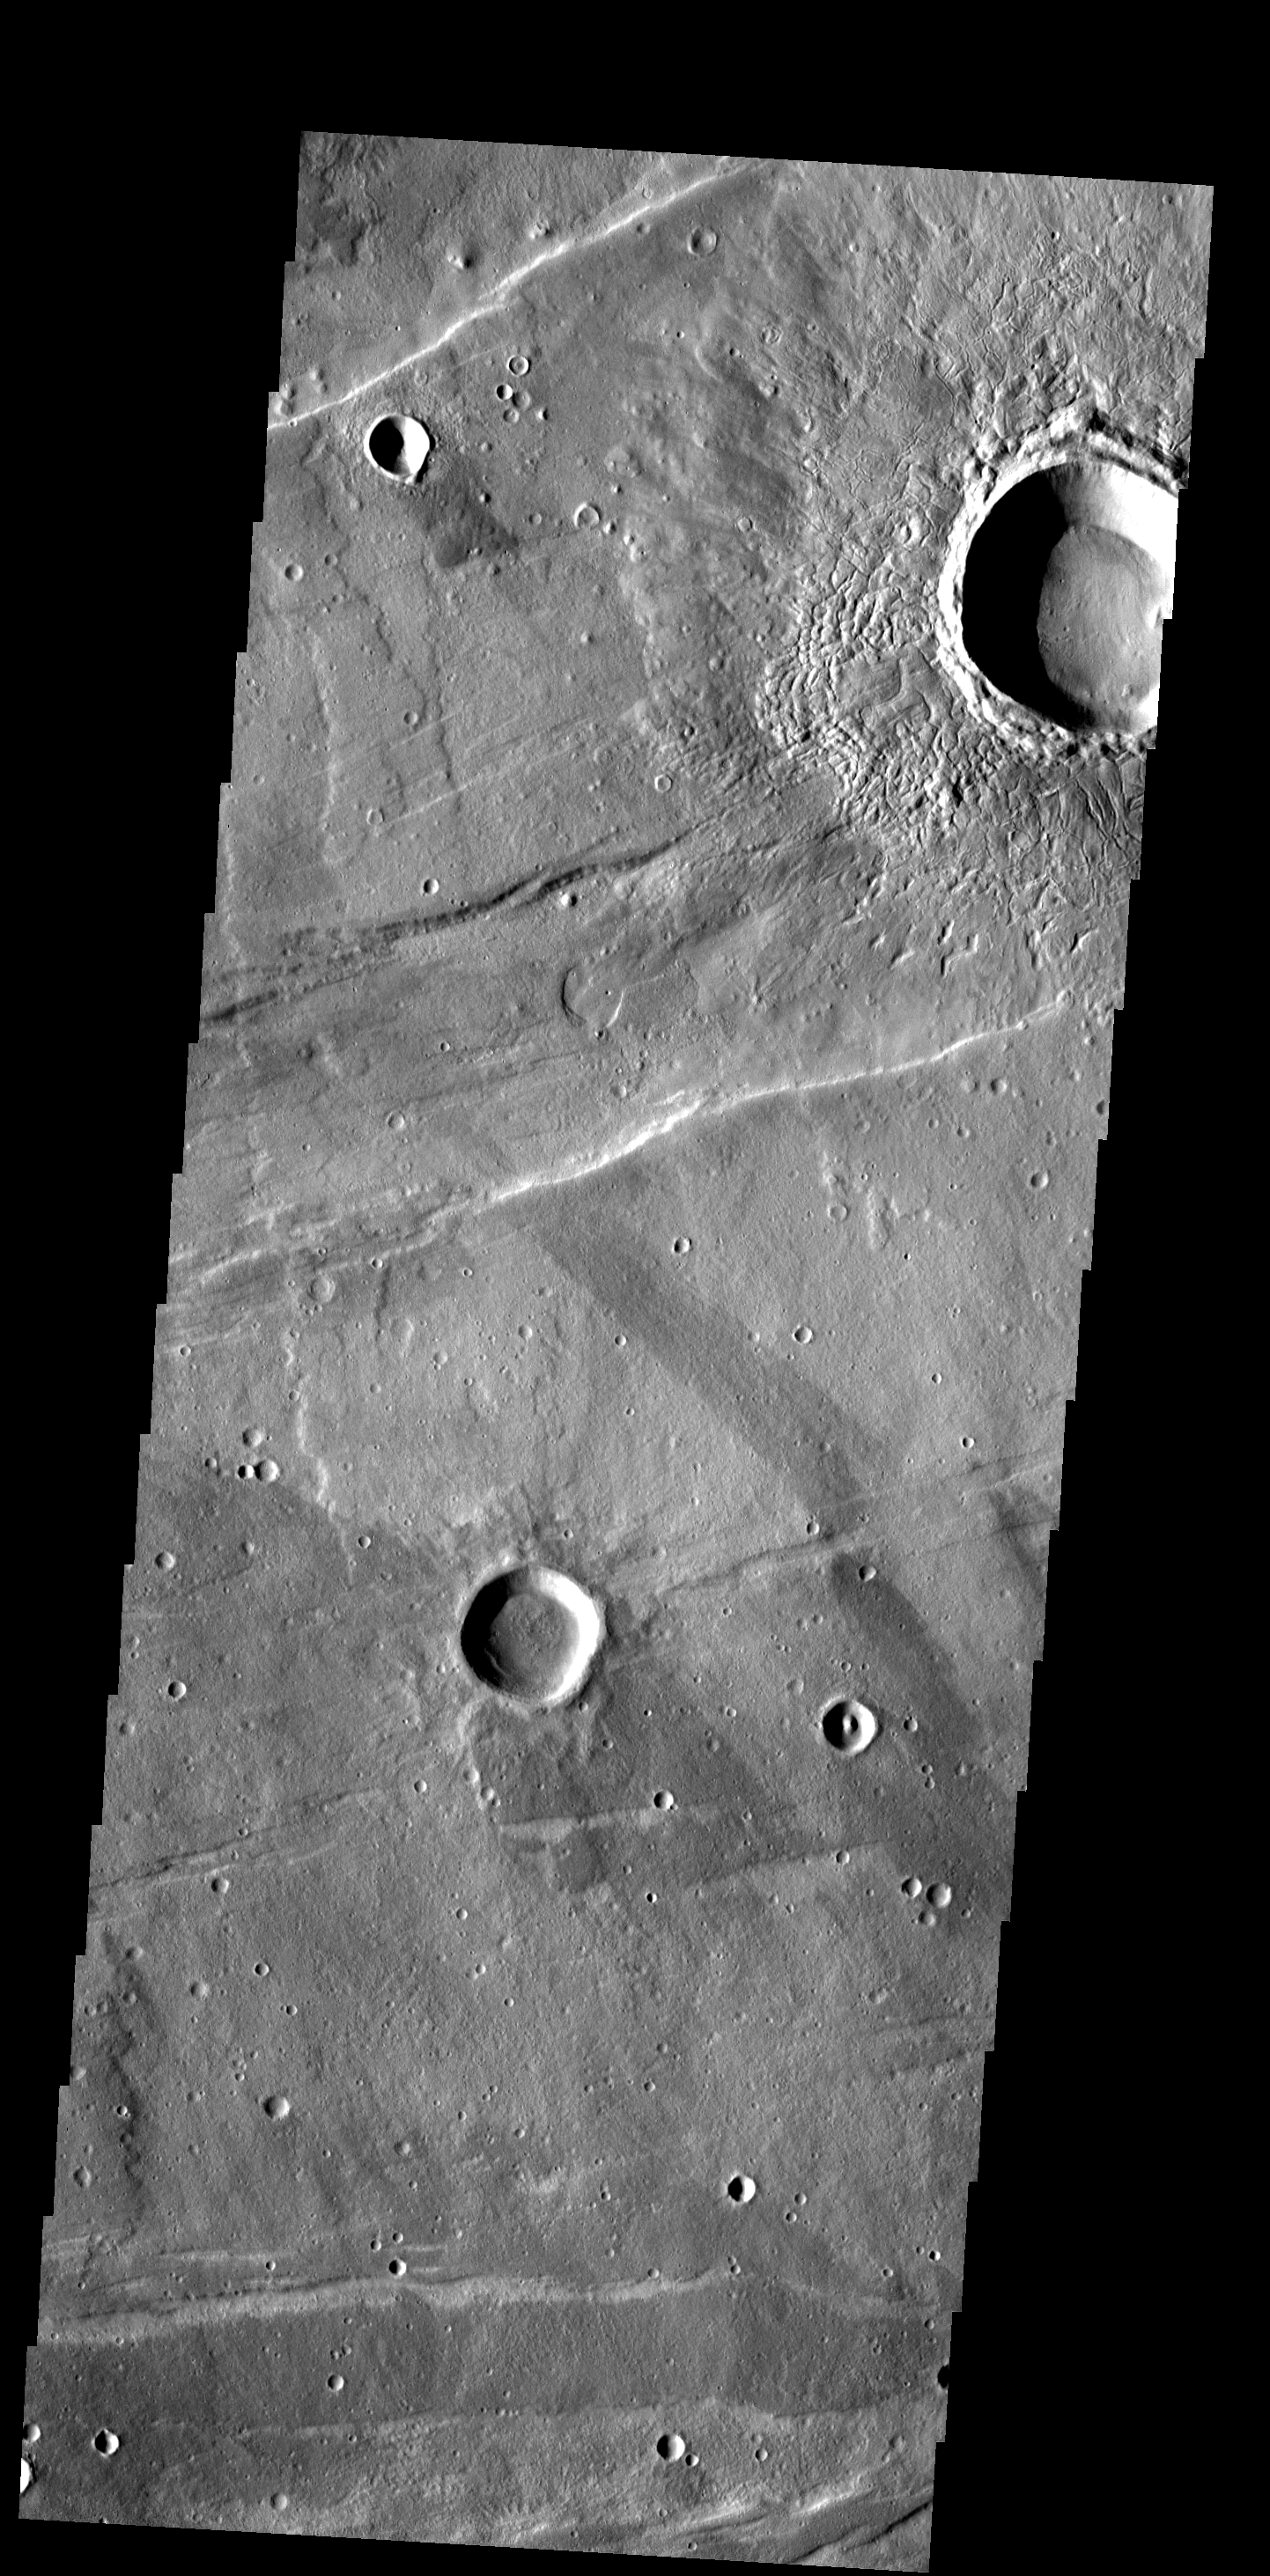

Ejecta Texture

The ejecta surrounding this crater in Tempe Terra has an unusual texture that appears to contain small channels and fractures.

Image information: VIS instrument. Latitude 35.7N, Longitude 284.7E. 19 meter/pixel resolution.

Please see the THEMIS Data Citation Note for details on crediting THEMIS images.

Note: this THEMIS visual image has not been radiometrically nor geometrically calibrated for this preliminary release. An empirical correction has been performed to remove instrumental effects. A linear shift has been applied in the cross-track and down-track direction to approximate spacecraft and planetary motion. Fully calibrated and geometrically projected images will be released through the Planetary Data System in accordance with Project policies at a later time.

NASA’s Jet Propulsion Laboratory manages the 2001 Mars Odyssey mission for NASA’s Office of Space Science, Washington, D.C. The Thermal Emission Imaging System (THEMIS) was developed by Arizona State University, Tempe, in collaboration with Raytheon Santa Barbara Remote Sensing. The THEMIS investigation is led by Dr. Philip Christensen at Arizona State University. Lockheed Martin Astronautics, Denver, is the prime contractor for the Odyssey project, and developed and built the orbiter. Mission operations are conducted jointly from Lockheed Martin and from JPL, a division of the California Institute of Technology in Pasadena.

Credit: NASA/JPL/ASU